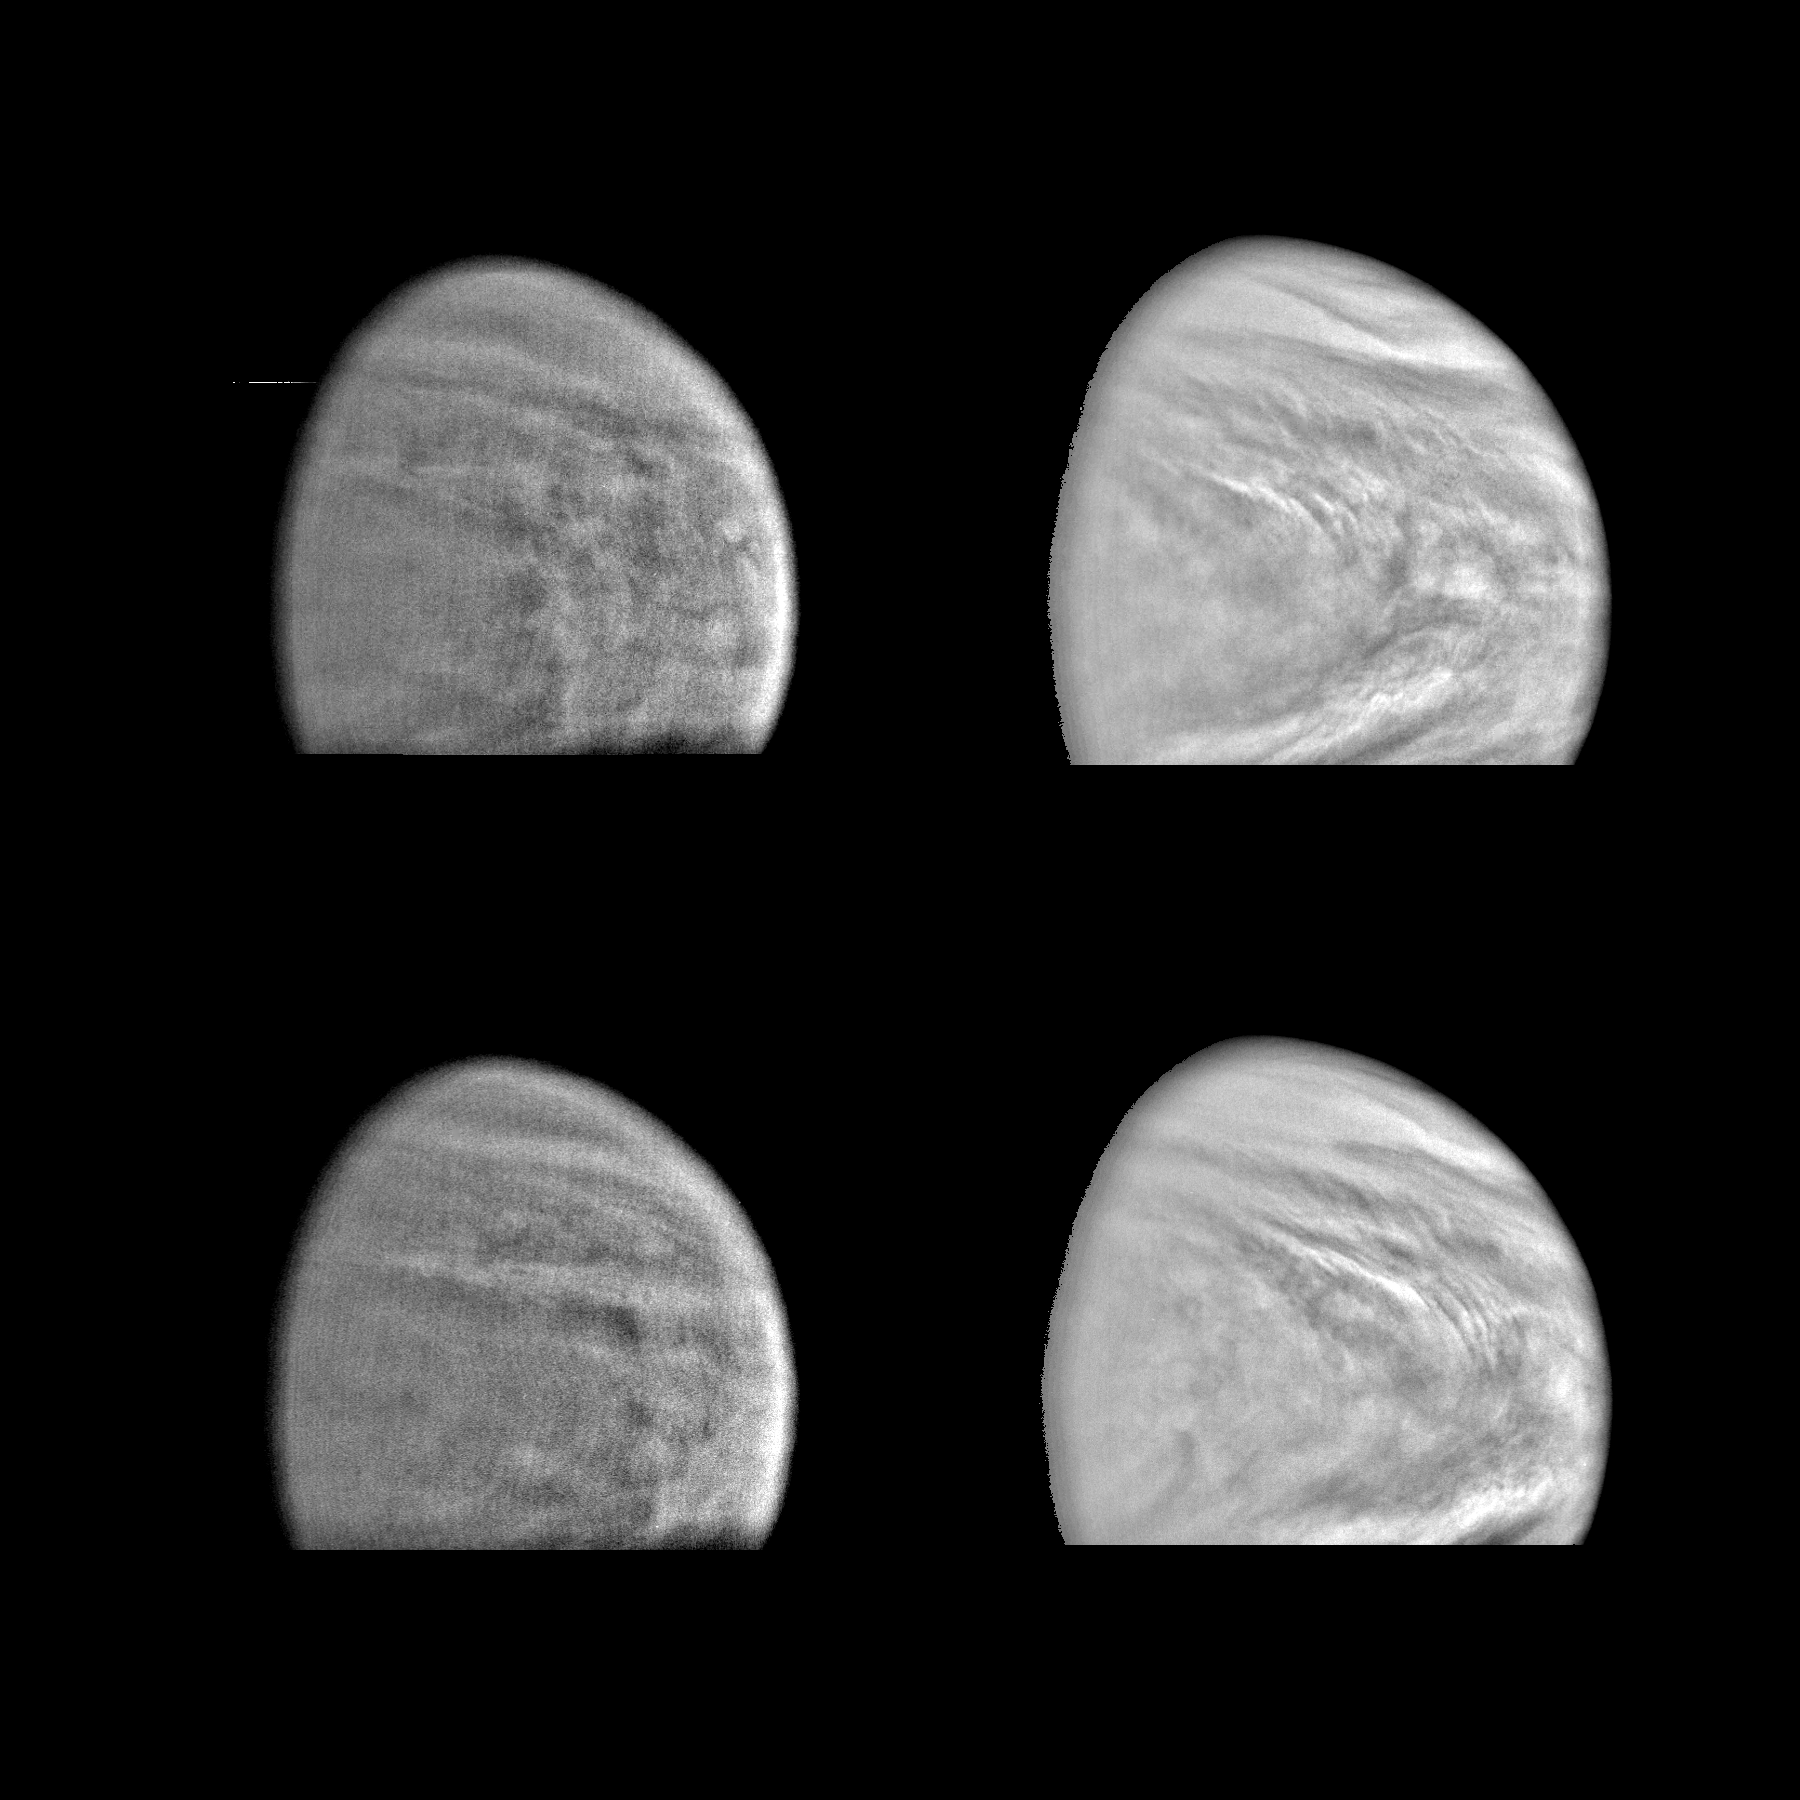

Venus in Violet and Near Infrared Light

These images of the Venus clouds were taken by Galileo’s Solid State Imaging System February 13,1990, at a range of about 1 million miles. The smallest detail visible is about 20 miles. The two right images show Venus in violet light, the top one at a time six hours later than the bottom one. They show the state of the clouds near the top of Venus’s cloud deck. A right to left motion of the cloud features is evident and is consistent with westward winds of about 230 mph. The two left images show Venus in near infrared light, at the same times as the two right images. Sunlight penetrates through the clouds more deeply at the near infrared wavelengths, allowing a view near the bottom of the cloud deck. The westward motion of the clouds is slower (about 150 mph) at the lower altitude. The clouds are composed of sulfuric acid droplets and occupy a range of altitudes from 30 to 45 miles. The images have been spatially filtered to bring out small scale details and de-emphasize global shading. The filtering has introduced artifacts (wiggly lines running north/south) that are faintly visible in the infrared image. The Galileo Project is managed for NASA’s Office of Space Science and Applications by the Jet Propulsion Laboratory; its mission is to study Jupiter and its satellites and magnetosphere after multiple gravity assist flybys at Venus and Earth.

Credit: NASA/JPL